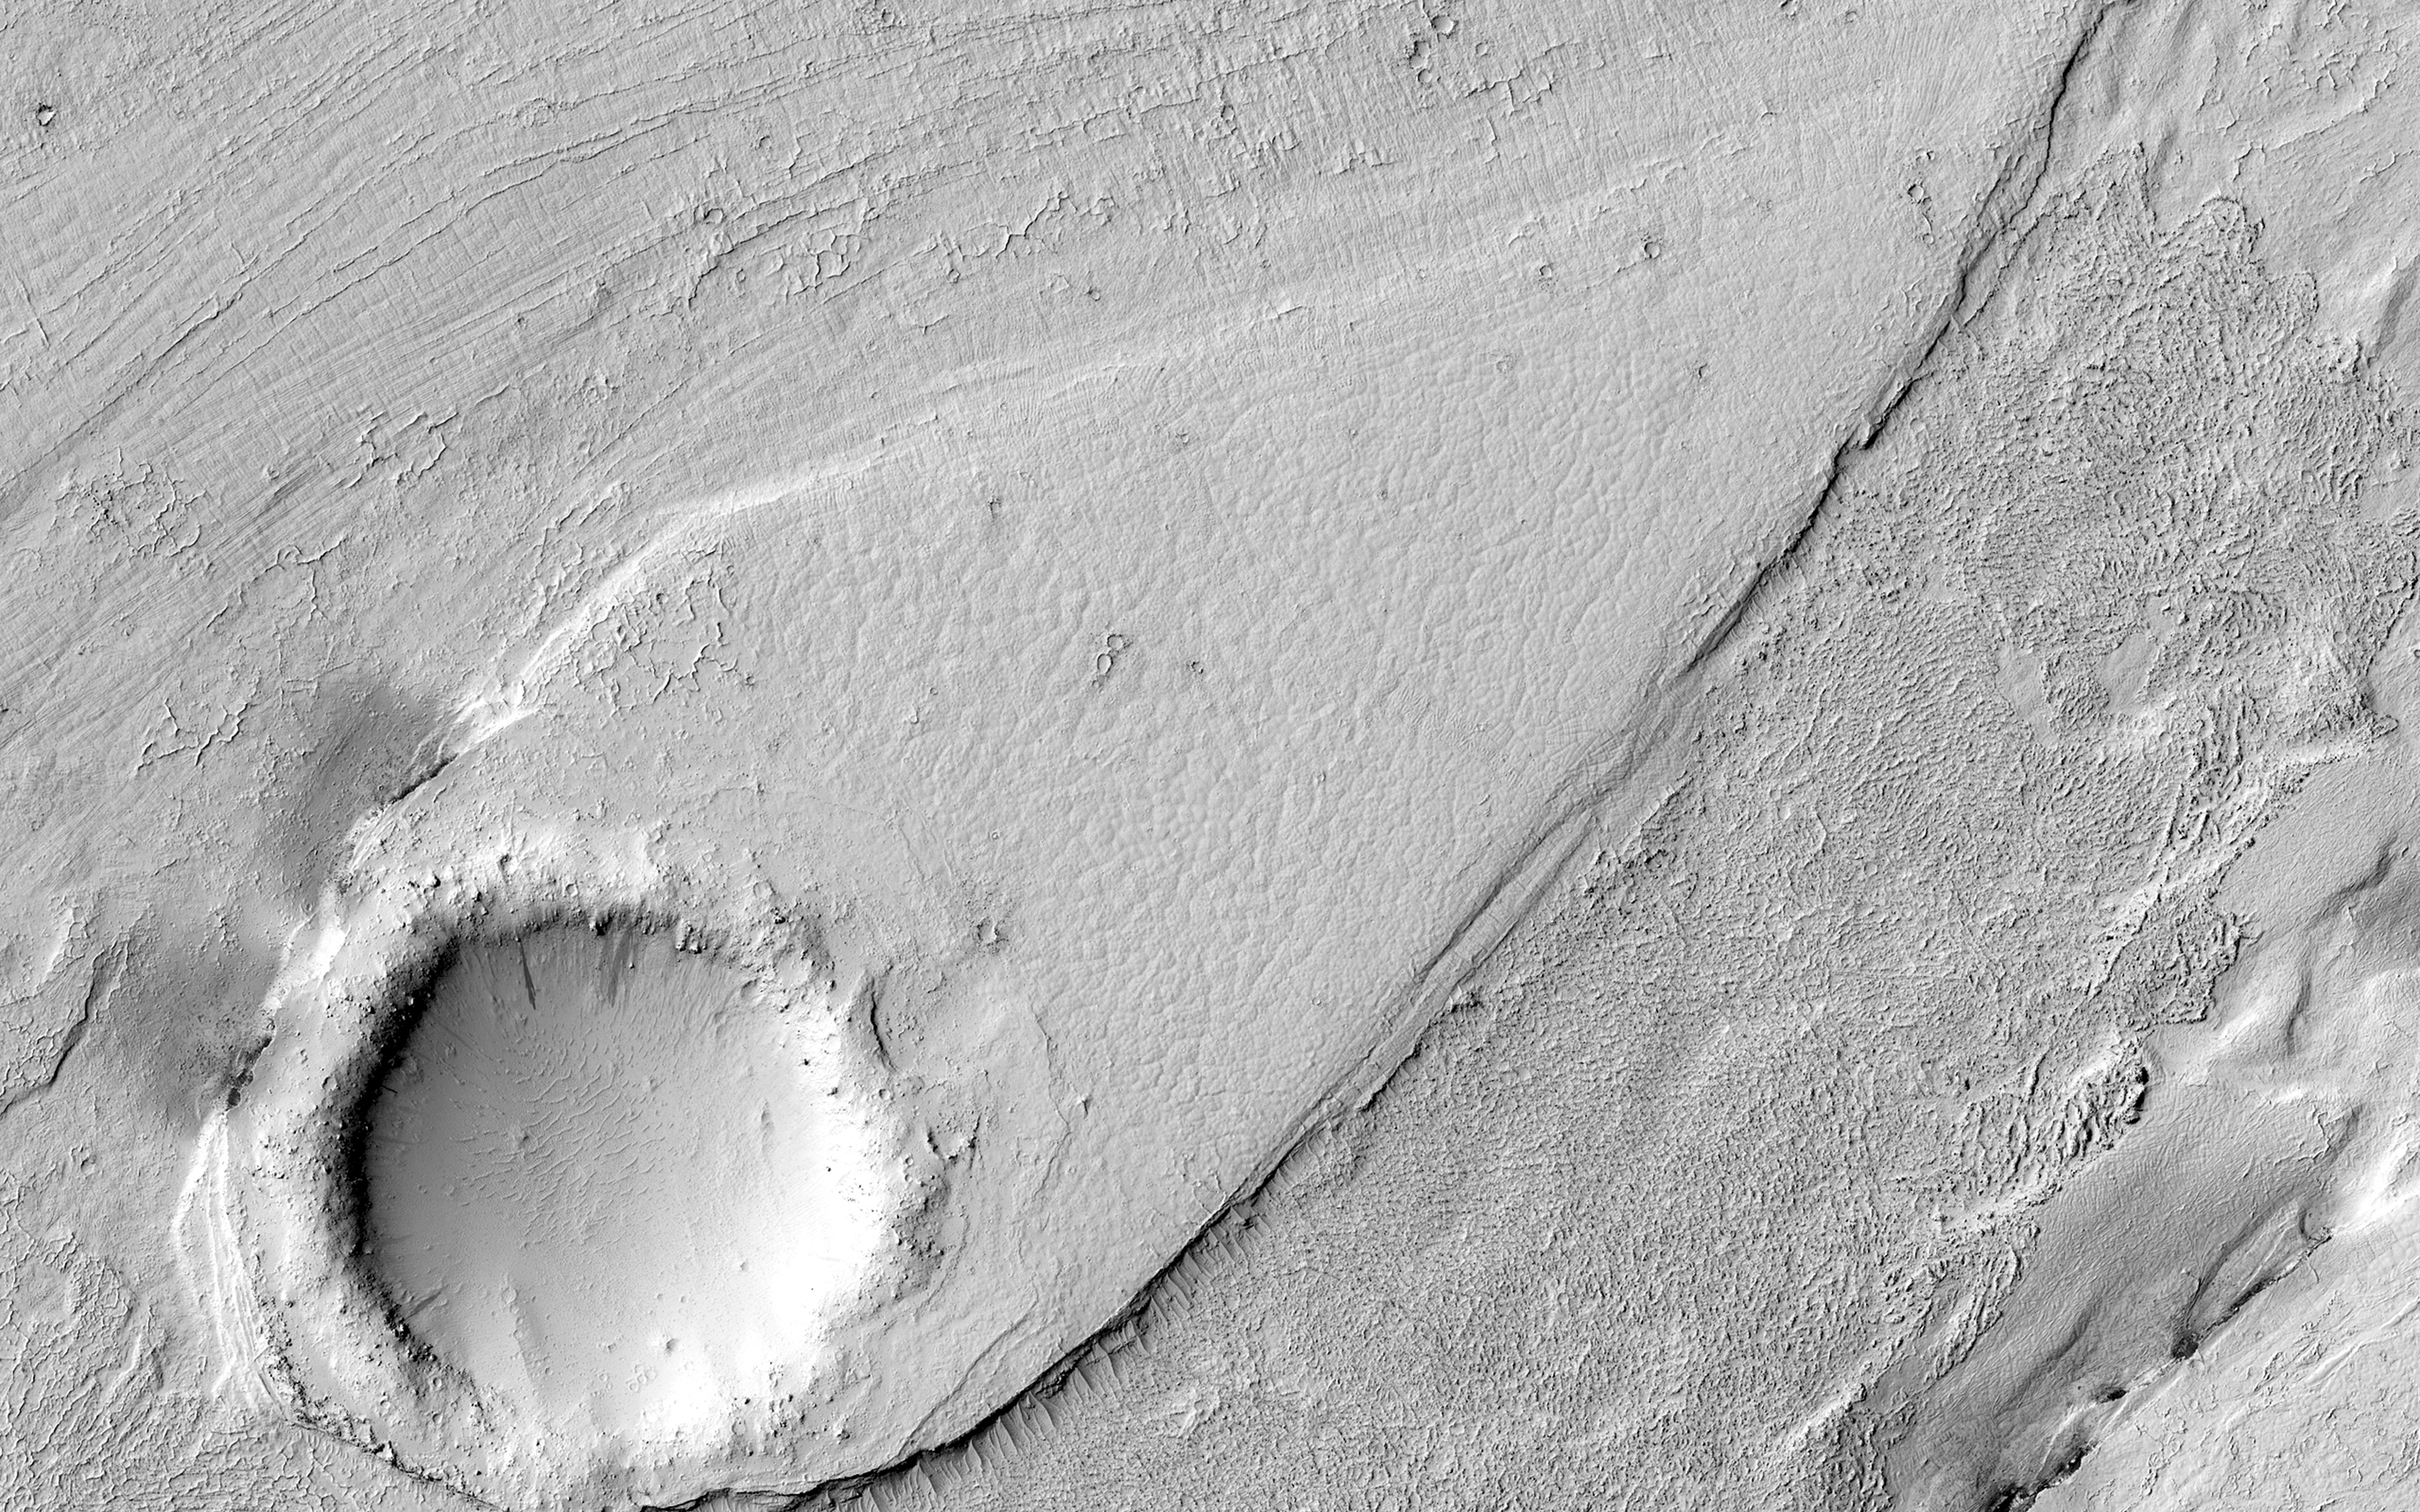

A Streamlined Form in Lethe Vallis

This image shows a portion of Lethe Vallis, an outflow channel that also transported lava. Another investigation of this area (Balme et al., 2011) discovered a repeat pattern of dune-like forms in the channel interpreted as fluvial dunes (or, giant current ripples) which are dunes formed by flowing water.

This is one of only a few places on Mars where these pristine-appearing landforms have been identified. The channel formed by catastrophic floods, during which it produced the prominent crater-cored, teardroped-shaped island in the middle. The island has the blunter end pointing upstream and the long tail pointing downstream.

Both the island and the fluvial dunes were formed by these extreme floods and their size is an indicator of the enormous discharges required to create them. The margins of the channel also show the terminal front of a pristine lava flow unit that inundated the channel from the south and the dunes show the remnants of another older lava flow. The top of the island displays polygonal patterned ground texture, which is a characteristic of periglacial processes in ice-rich ground.

The dark materials from the channel and island walls are probably dark sand being eroded from an underlying horizontal basaltic (lava) layer. The crater at the core of the island has elongated dunes and reticulate dust ridges inside. This single image thus contains features formed by periglacial, volcanic, fluvial, impact, aeolian and mass wasting processes, all in one place.

This is a stereo pair with ESP_044989_1845.

The University of Arizona, Tucson, operates HiRISE, which was built by Ball Aerospace & Technologies Corp., Boulder, Colo. NASA’s Jet Propulsion Laboratory, a division of the California Institute of Technology in Pasadena, manages the Mars Reconnaissance Orbiter Project for NASA’s Science Mission Directorate, Washington.

Credit: NASA/JPL-Caltech/Univ. of Arizona